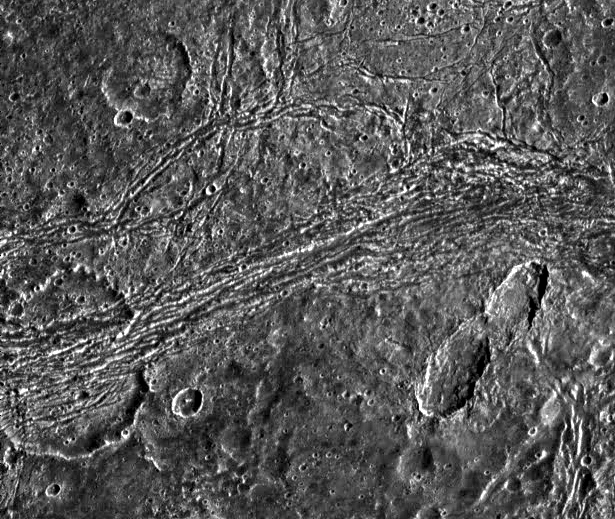

A Tumultuous Past for Ganymede’s Dark Terrain

Dark terrain of Nicholson Regio on Jupiter’s moon, Ganymede. On the left is a crater that has been torn apart by tectonic forces. A lane of ridges and grooves (probably extensional fault blocks) cuts through the crater and distorts its originally circular shape. Though such deformation is more typical of Ganymede’s bright grooved terrain, this image demonstrates that extreme tectonic disruption has occurred in the satellite’s dark terrain also. The pair of oblong craters on the right was formed by the impact of a gravitationally bound pair of asteroids or a split comet. The oblong shapes of the craters suggest that the impactors struck the surface at a shallow angle. Toward the top left, an old crater has been partially buried by dark ejecta tossed from another impact about 50 kilometers to the north of this image.

North is to the top of the picture and the sun illuminates the surface from the right. The image, centered at 14 degrees south latitude and 352 degrees longitude, covers an area approximately 111 by 93 kilometers. The resolution is 180 meters per picture element. The image was taken on April 5, 1997 at 6 hours, 31 minutes, 44 seconds Universal Time at a range of 17,840 kilometers by the Solid State Imaging (SSI) system on NASA’s Galileo spacecraft.

The Jet Propulsion Laboratory, Pasadena, CA manages the Galileo mission for NASA’s Office of Space Science, Washington, DC.

Credit: NASA/JPL/Brown University